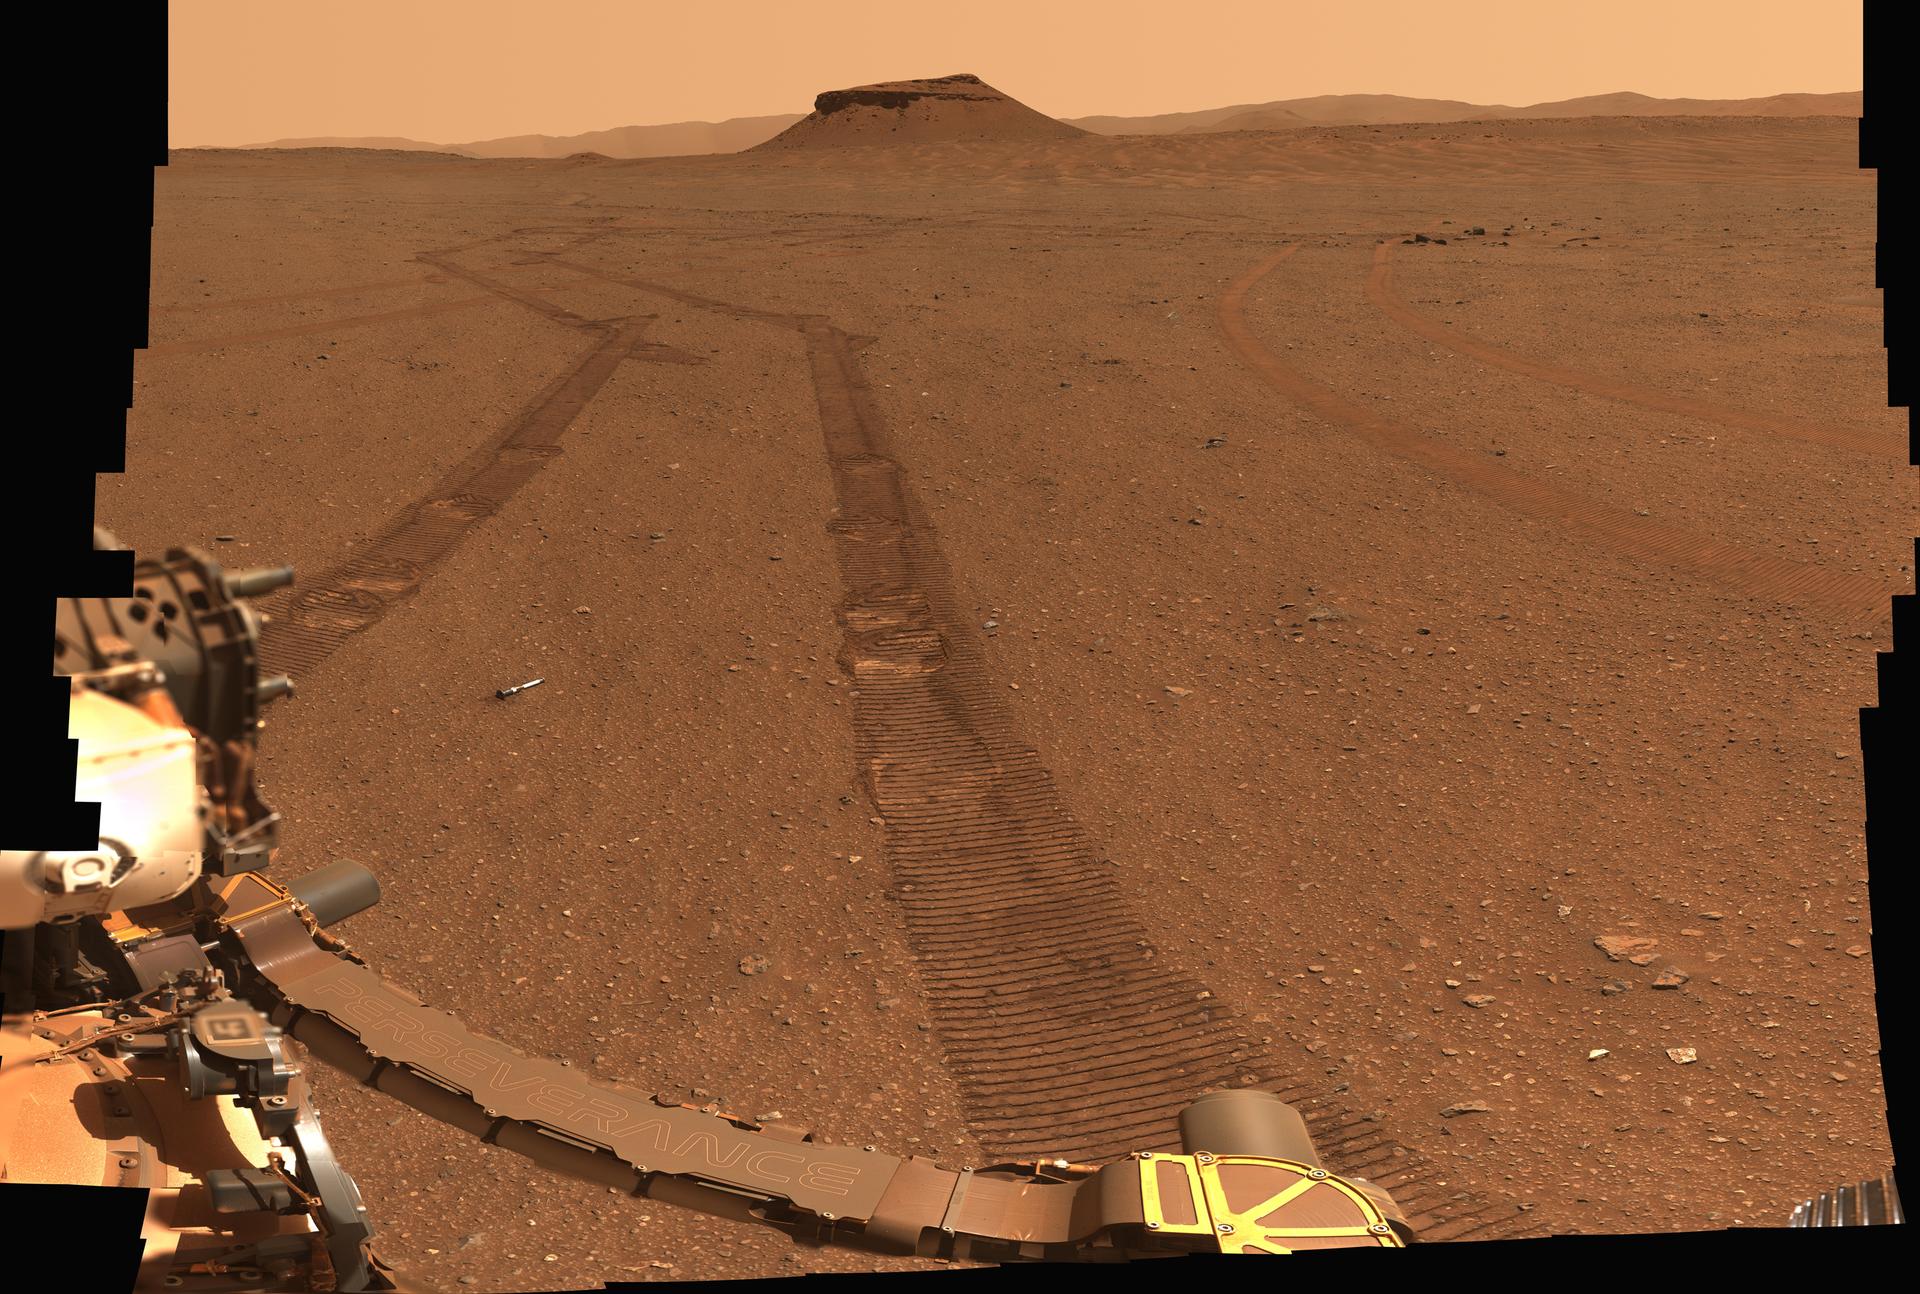

Perseverance’s Portrait of the Sample Depot

Figure A

Figure B

Figure C

Figure B image – full resolution download, (1.18 GB)

Figure C image – full resolution download, (1.17 GB)

NASA’s Perseverance Mars rover captured this portrait of its recently completed sample depot using its Mastcam-Z camera on Jan. 31, 2023, the 693rd Martian day, or sol, of the mission. This panorama is made up of 368 individual images that were stitched together after being sent back to Earth. The color in the scene has been adjusted to show the Martian surface as it would look to the human eye.

Each sample tube is approximately 7 inches (18 centimeters) long and .8 inches (2 centimeters) in diameter.

The “Amalik” sample closest to the rover was approximately 10 feet (3 meters) away from the camera at the time the image was taken. The “Atsah” and “Skyland” samples were approximately 66 feet (20 meters) away. “Bearwallow,” “Coulettes,” “Montdenier,” “Crosswind Lake,” and “Roubion” were approximately 115 to 164 feet (35 to 50 meters) away. “Mageik” and “Malay” were approximately 197 feet (60 meters) away.

This is a natural-color view of the scene, showing the surface as it would appear to a human observer. Figure A is the same natural-color version annotated with the names of each of the samples in the depot.

Figure B is an enhanced-color version of the scene; the color bands of the image have been processed to improve visual contrast and accentuate color differences. Figure C is the same enhanced-color version annotated with the names of each of the samples in the depot.

Throughout its science campaigns, the rover has been taking a pair of samples from rocks the mission team deems scientifically significant. One sample from each pair taken so far now sits in the depot – along with one atmospheric sample and one “witness” tube – for a total of 10 tubes that were carefully arranged on the surface in a zigzag pattern.

The depot is a crucial milestone in the NASA-ESA (European Space Agency) Mars Sample Return campaign, which aims to bring Mars samples to Earth for closer study. The Perseverance rover will be the primary means to hand off the collected samples to a future robotic lander as part of the campaign. The lander would, in turn, use a robotic arm to place the samples in a containment capsule aboard a small rocket that would blast off to Mars orbit, where another spacecraft would capture the sample container and return it safely to Earth. Hosting a duplicate set, the depot will serve as a backup if Perseverance can’t deliver its samples.

Perseverance built the depot at “Three Forks,” a location within Mars’ Jezero Crater. Billions of years ago, this crater was filled by a lake and delta. Sediment that built up in the delta formed a steep mound that Perseverance will be driving up in the months ahead to arrive at the top of the delta.

Arizona State University leads the operations of the Mastcam-Z instrument, working in collaboration with Malin Space Science Systems in San Diego, on the design, fabrication, testing, and operation of the cameras, and in collaboration with the Neils Bohr Institute of the University of Copenhagen on the design, fabrication, and testing of the calibration targets.

A key objective for Perseverance’s mission on Mars is astrobiology, including the search for signs of ancient microbial life. The rover will characterize the planet’s geology and past climate, pave the way for human exploration of the Red Planet, and be the first mission to collect and cache Martian rock and regolith (broken rock and dust).

Subsequent NASA missions, in cooperation with ESA (European Space Agency), would send spacecraft to Mars to collect these sealed samples from the surface and return them to Earth for in-depth analysis.

The Mars 2020 Perseverance mission is part of NASA’s Moon to Mars exploration approach, which includes Artemis missions to the Moon that will help prepare for human exploration of the Red Planet.

NASA’s Jet Propulsion Laboratory, which is managed for NASA by Caltech in Pasadena, California, built and manages operations of the Perseverance rover. Arizona State University leads the operations of the Mastcam-Z instrument, working in collaboration with Malin Space Science Systems in San Diego, on the design, fabrication, testing, and operation of the cameras, and in collaboration with the Neils Bohr Institute of the University of Copenhagen on the design, fabrication, and testing of the calibration targets.

Credit: NASA/JPL-Caltech/ASU/MSSS